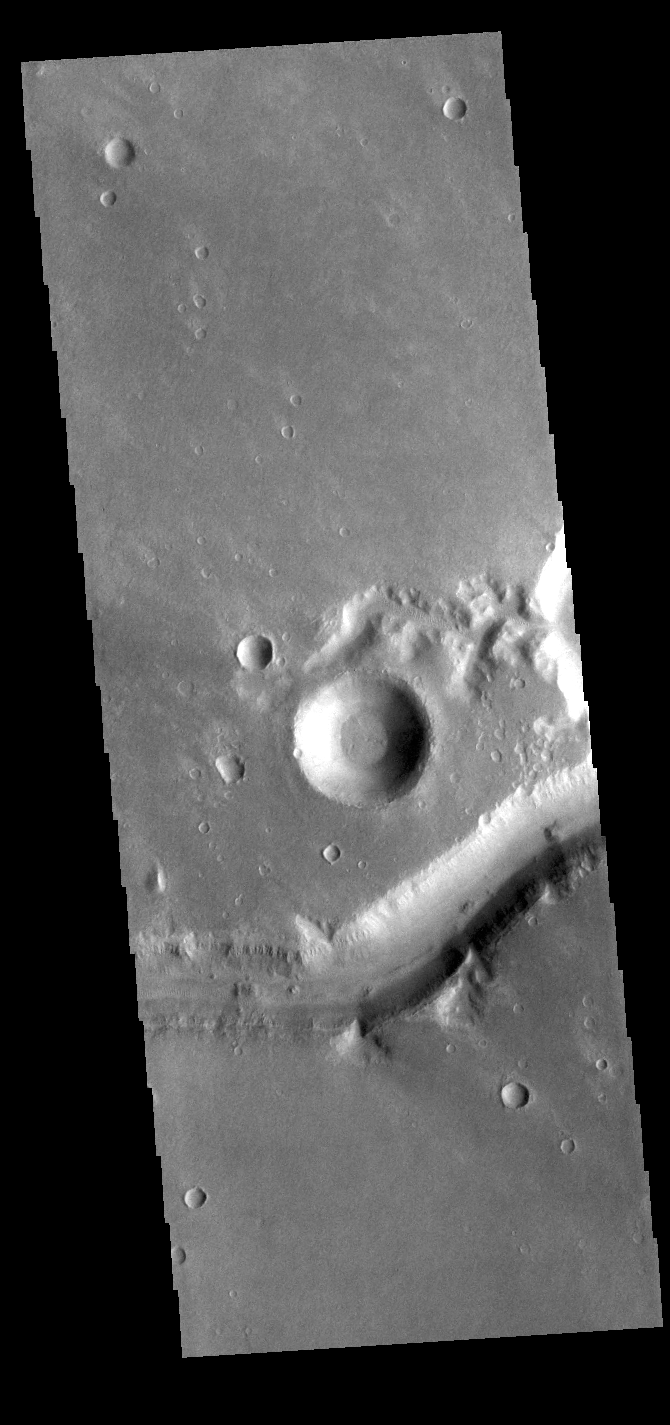

Nirgal Vallis

Today’s VIS image shows a small section of Nirgal Valles. Located in Noachis Terra, Nirgal Valles is 610km long (379 miles).

Credit: NASA/JPL-Caltech/ASU